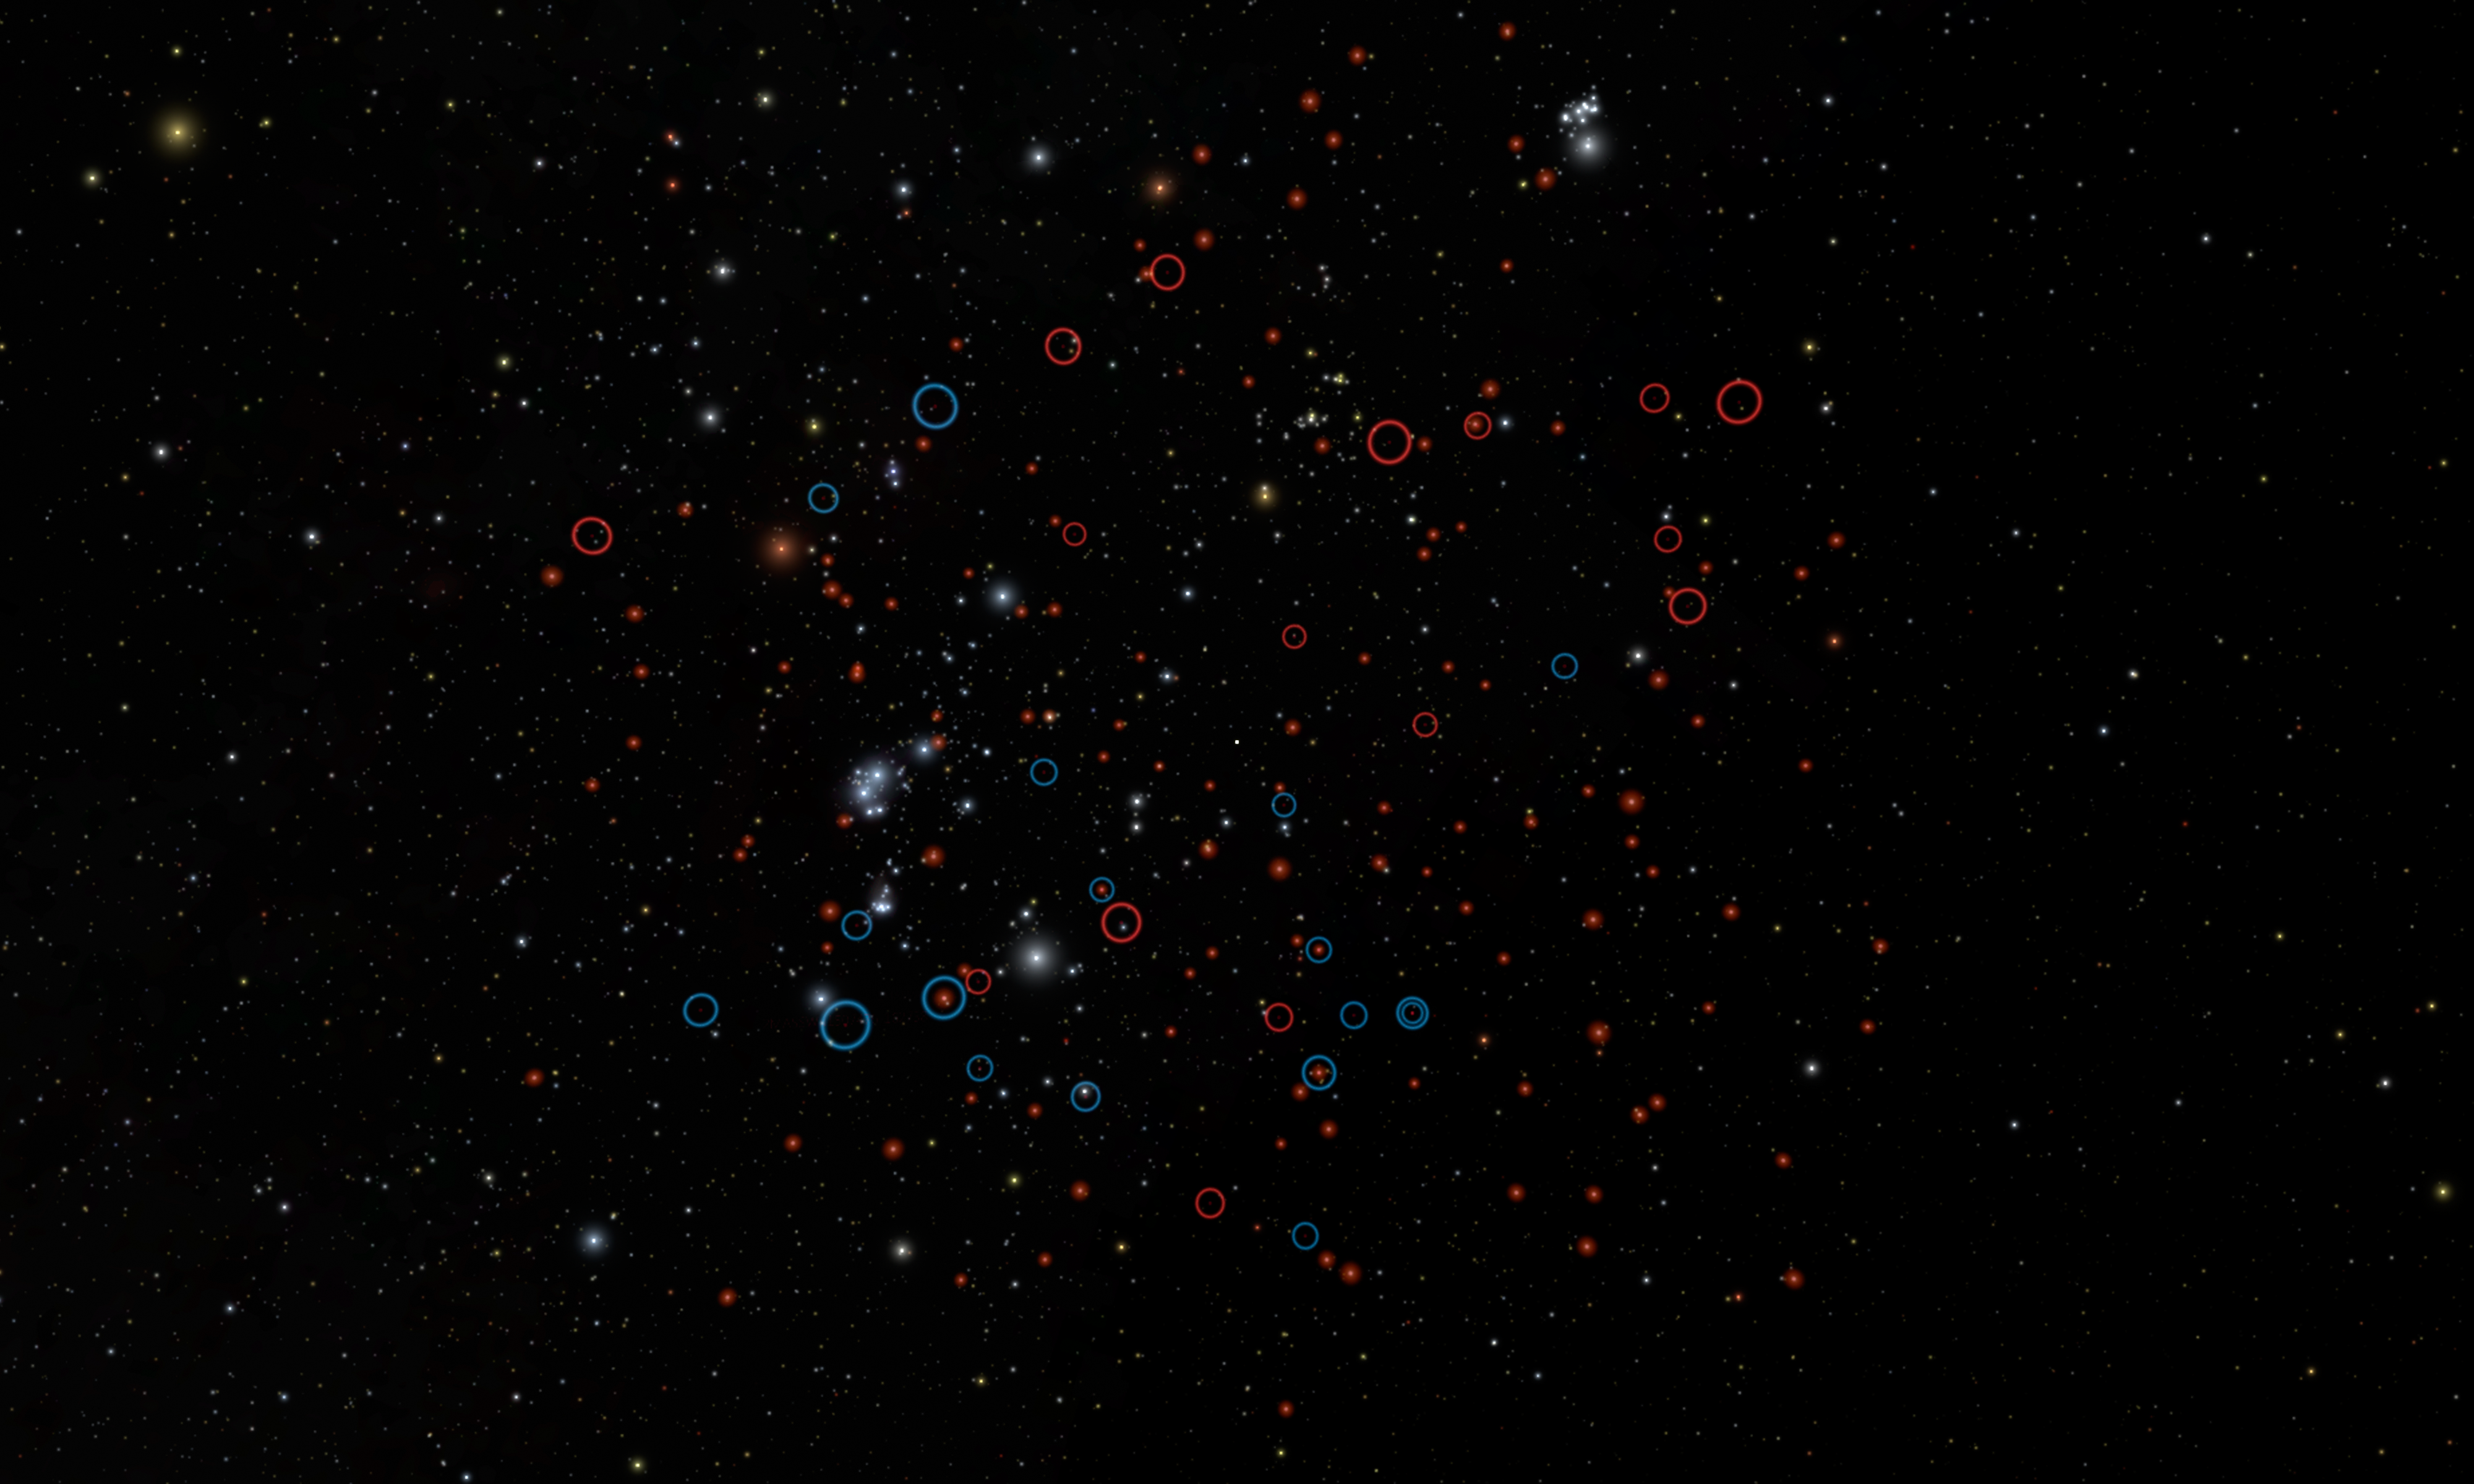

Highlighting our Tiniest Neighbors

This image shows our own back yard, astronomically speaking, from a vantage point about 30 light-years away from the sun. It highlights the population of tiny brown dwarfs recently discovered by NASA’s Wide-field Infrared Survey Explorer, or WISE (red circles). The image simulates actual positions of stars.

While big stars like our sun are flashy and easy to see from a distance, astronomers are also interested in our very faintest, smallest neighbors as well. One of the prime objectives of the WISE mission is to find missing “failed stars,” or brown dwarfs, in the vicinity of the sun.

Astronomers are interested in brown dwarfs, objects too low in mass to shine stably as stars do, because they have cold atmospheres like those of exoplanets and are some of our nearest neighbors in space. These objects were largely uncharted prior to WISE.

This rendering accurately portrays the relative positions of the sun and its surroundings as they would appear from a vantage point about 30 light-years away. The sun is the faint yellow dot at the very center.

All brown dwarfs known within 26 light-years are circled. Blue circles are previously known brown dwarfs, and red circles are brown dwarfs identified for the first time by WISE.

The slightly larger M-dwarf stars, which are the most common type of star in the solar neighborhood, are shown with enhanced brightness to make them easier to see. They round off the rest of the local collection of objects in this region.

This updated census of our solar neighborhood now shows that brown dwarfs are much more rare than stars: there are roughly 6 stars for every known brown dwarf.

Appearing in the background are the constellation of Orion at middle left and the Pleiades star cluster near the top edge.

The video is narrated by Davy Kirkpatrick of NASA’s Infrared Processing and Analysis Center at the California Institute of Technology in Pasadena. He is lead author of a paper on the new research appearing in the Astrophysical Journal.

JPL manages, and operates the Wide-field Infrared Survey Explorer for NASA’s Science Mission Directorate, Washington. The principal investigator, Edward Wright, is at UCLA. The mission was competitively selected under NASA’s Explorers Program managed by the Goddard Space Flight Center, Greenbelt, Md. The science instrument was built by the Space Dynamics Laboratory, Logan, Utah, and the spacecraft was built by Ball Aerospace & Technologies Corp., Boulder, Colo. Science operations and data processing and archiving take place at the Infrared Processing and Analysis Center at the California Institute of Technology in Pasadena. Caltech manages JPL for NASA.

Credit: NASA/JPL-Caltech